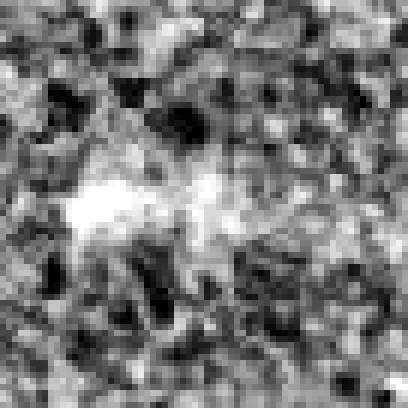

Hubble Ultra Deep Field 2012 (z=9.5 Candidate)

Object Name: Distant galaxy in the HUDF
Object Description: Distant galaxy
Instrument: HST/WFC3/IR

Credit: NASA, ESA, R. Ellis (Caltech), and the UDF 2012 Team